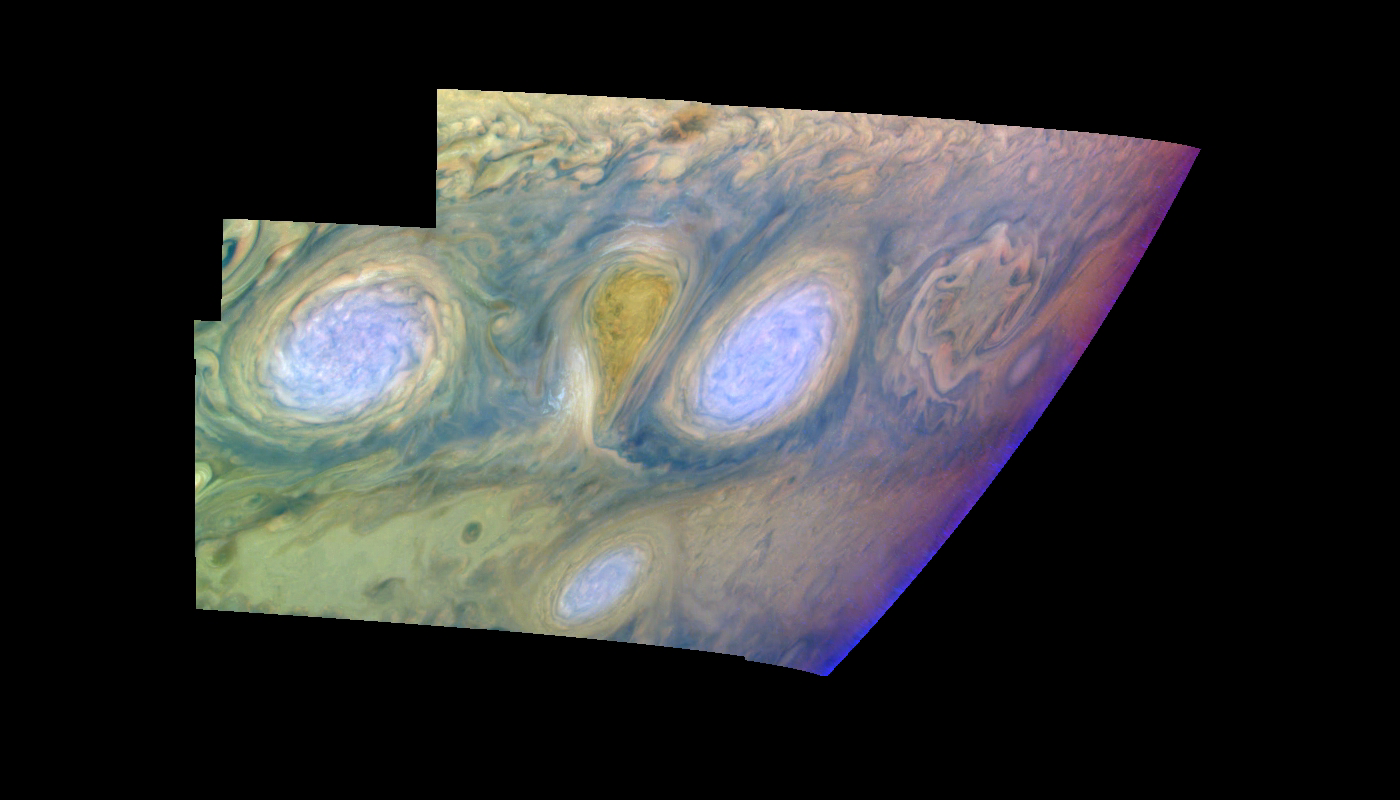

Jupiter’s Long-lived White Ovals in False Color (Time Set 4)

Oval cloud systems of this type are often associated with chaotic cyclonic systems such as the balloon shaped vortex seen here between the well formed ovals. This system is centered near 30 degrees south planetocentric latitude and 100 degrees west longitude and rotates in a clockwise sense about its center. The oval shaped vortices in the upper half of the mosaic are two of the three long-lived White Ovals that formed to the south of the Red Spot in the 1930’s and, like the Red Spot, rotate in a counterclockwise sense. The east to west dimension of the leftmost White Oval is 9000 kilometers (km). (The diameter of the Earth is 12,756 km.) The White Ovals drift in longitude relative to one another, and are presently restricting the cyclonic structure.

To the south, the smaller oval and its accompanying cyclonic system are moving eastward at about 0.4 degrees per day relative to the larger ovals. The interaction between these two cyclonic storm systems is producing high, thick cumulus-like clouds in the southern part of the more northerly trapped system.

This mosaic uses the Galileo imaging camera’s three near-infrared wavelengths (756 nanometers, 727 nanometers, and 889 nanometers displayed in red, green, and blue) to show variations in cloud height and thickness. Light blue clouds are high and thin, reddish clouds are deep, and white clouds are high and thick. The clouds and haze over the White Ovals are high, extending into Jupiter’s stratosphere. There is a lack of high haze over the cyclonic feature. Dark purple most likely represents a high haze overlying a clear deep atmosphere. Galileo is the first spacecraft to distinguish cloud layers on Jupiter.

North is at the top of this mosaic. The smallest resolved features are tens of kilometers in size. The planetary limb runs along the right edge of the mosaic. Cloud patterns appear foreshortened as they approach the limb. These images were taken on February 19, 1997, at a range of 1.1 million km by the Solid State Imaging (CCD) system aboard NASA’s Galileo spacecraft.

The Jet Propulsion Laboratory, Pasadena, CA manages the mission for NASA’s Office of Space Science, Washington, DC.

Credit: NASA/JPL-Caltech